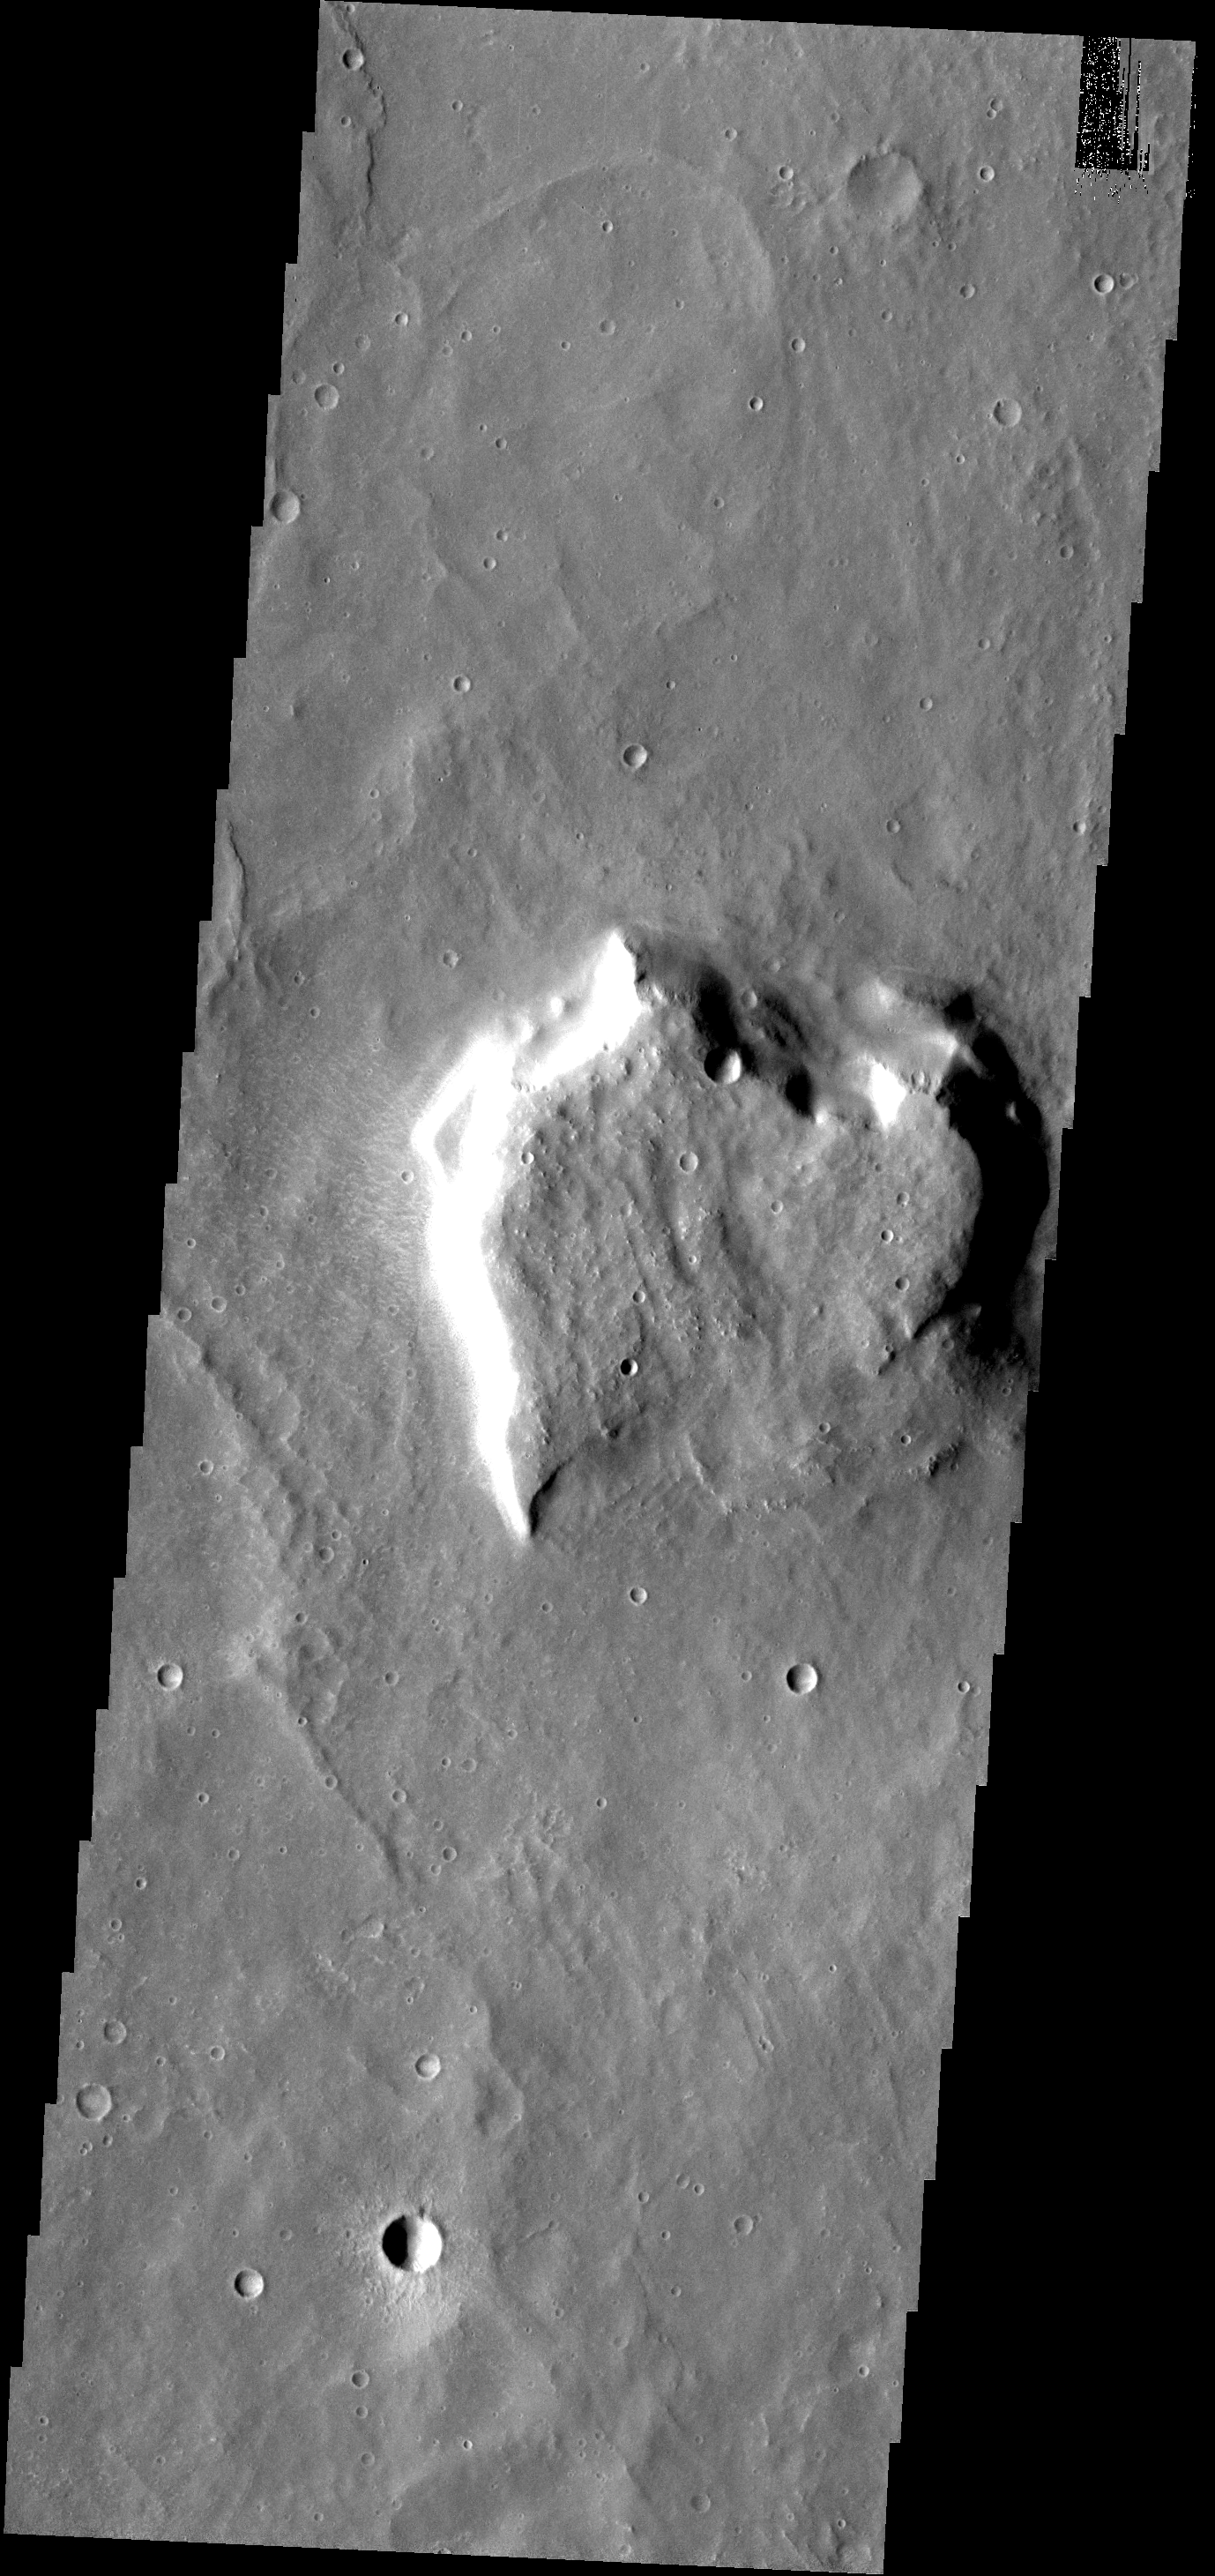

THEMIS ART #65

Back by popular demand: THEMIS ART IMAGE #65 Valentines Day is past, but this martian mesa reminds us of a heart.

Image information: VIS instrument. Latitude 6.7N, Longitude 130.7E. 18 meter/pixel resolution.

Please see the THEMIS Data Citation Note for details on crediting THEMIS images.

Note: this THEMIS visual image has not been radiometrically nor geometrically calibrated for this preliminary release. An empirical correction has been performed to remove instrumental effects. A linear shift has been applied in the cross-track and down-track direction to approximate spacecraft and planetary motion. Fully calibrated and geometrically projected images will be released through the Planetary Data System in accordance with Project policies at a later time.

NASA’s Jet Propulsion Laboratory manages the 2001 Mars Odyssey mission for NASA’s Office of Space Science, Washington, D.C. The Thermal Emission Imaging System (THEMIS) was developed by Arizona State University, Tempe, in collaboration with Raytheon Santa Barbara Remote Sensing. The THEMIS investigation is led by Dr. Philip Christensen at Arizona State University. Lockheed Martin Astronautics, Denver, is the prime contractor for the Odyssey project, and developed and built the orbiter. Mission operations are conducted jointly from Lockheed Martin and from JPL, a division of the California Institute of Technology in Pasadena.

Credit: NASA/JPL/ASU